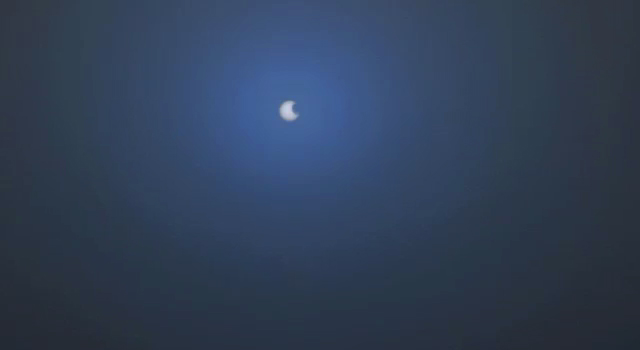

Phobos Passes in Front of Sun’s Face, Nov. 9, 2010

The larger of the two moons of Mars, Phobos, transits (passes in front of) the sun in this approximately true-speed movie simulation using images from the panoramic camera (Pancam) on NASA’s Mars Exploration Rover Opportunity taken on the rover’s 2,415th Martian day, or sol (Nov. 9, 2010). The movie includes images that have been calibrated and enhanced, plus simulated frames used to smooth the action.

Images of solar transits of Phobos and the other Mars moon, Deimos, taken over many years by Mars rovers aid in studies of slight changes in the moons’ orbits.

This movie is based on 10 individual photos taken through the Pancam’s special solar filter every four seconds during the transit, which lasted about 32 seconds. The images were gradually blended together to create a simulated near-real-speed animation of the event. The moviemakers supplemented those images with sky color information from a pair of images taken right after the transit through two regular imaging filters: one centered on a wavelength of 440 nanometers (blue) and the other on 750 nanometers (near infrared).

The silhouette of Phobos looks smaller than in some other Mars rover transit images (for example, PIA05554) because when Phobos is near the horizon it is more than 30 percent farther from the camera’s location than when it is straight overhead.

Credit: NASA/JPL-Caltech/Cornell/Texas A&M